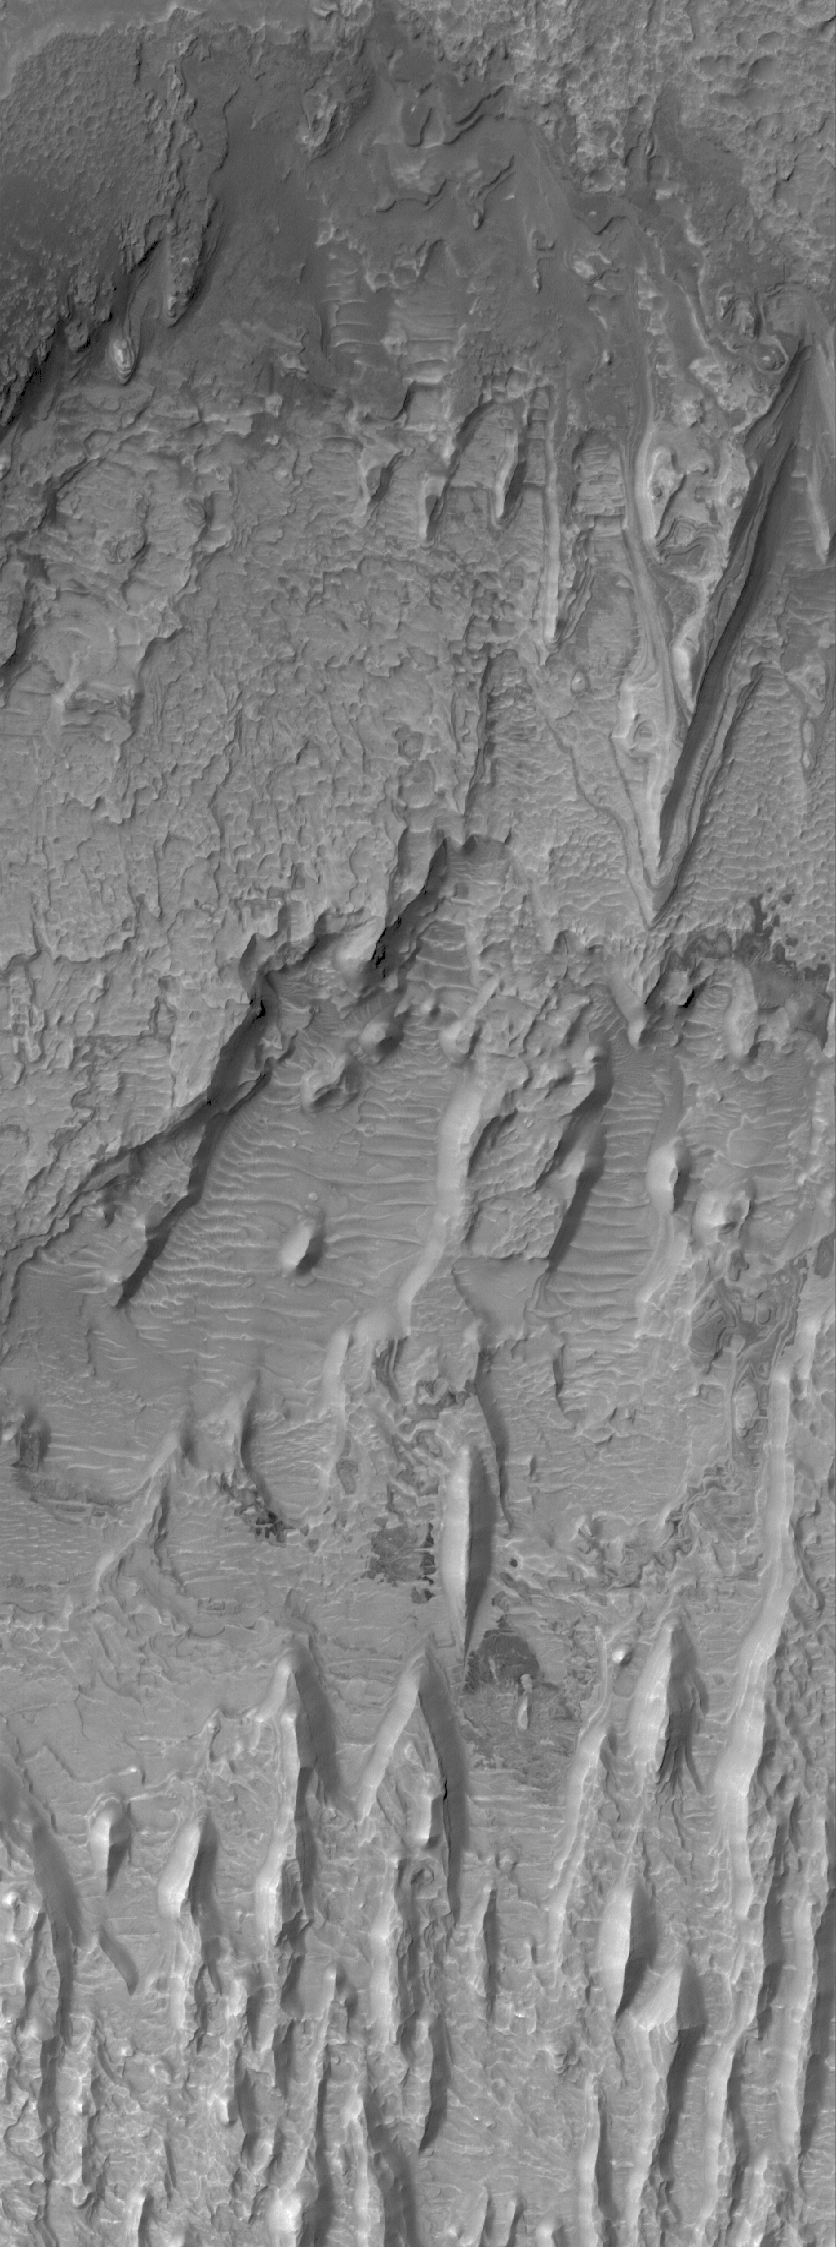

Scalloped Floor

13 July 2006
This Mars Global Surveyor (MGS) Mars Orbiter Camera (MOC) image shows erosional remnants of layered rock and large windblown ripples on the floor of a crater in the Tyrrhena Terra region of Mars. The layered rocks are most likely sedimentary.

Location near: 15.5°S, 270.5°W
Image width: ~3 km (~1.9 mi)
Illumination from: upper left
Season: Southern Autumn

Credit: NASA/JPL/Malin Space Science Systems